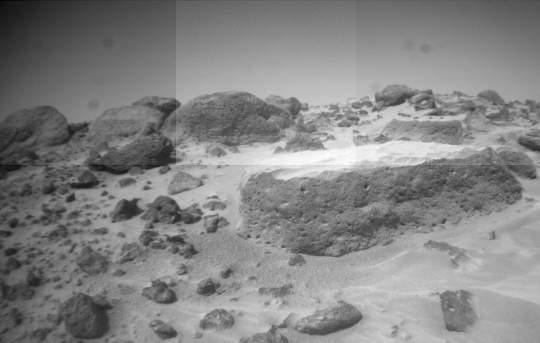

“Flat Top’s” Pitted Surface

This image of the rock “Flat Top” was taken from one of the Sojourner rover’s front cameras on Sol 42. Pits on the edge of the rock and a fluted surface are clearly visible. The rocks in the left background comprise the Rock Garden.

Mars Pathfinder is the second in NASA’s Discovery program of low-cost spacecraft with highly focused science goals. The Jet Propulsion Laboratory, Pasadena, CA, developed and manages the Mars Pathfinder mission for NASA’s Office of Space Science, Washington, D.C. JPL is a division of the California Institute of Technology (Caltech).

Photojournal note: Sojourner spent 83 days of a planned seven-day mission exploring the Martian terrain, acquiring images, and taking chemical, atmospheric and other measurements. The final data transmission received from Pathfinder was at 10:23 UTC on September 27, 1997. Although mission managers tried to restore full communications during the following five months, the successful mission was terminated on March 10, 1998.

Credit: NASA/JPL